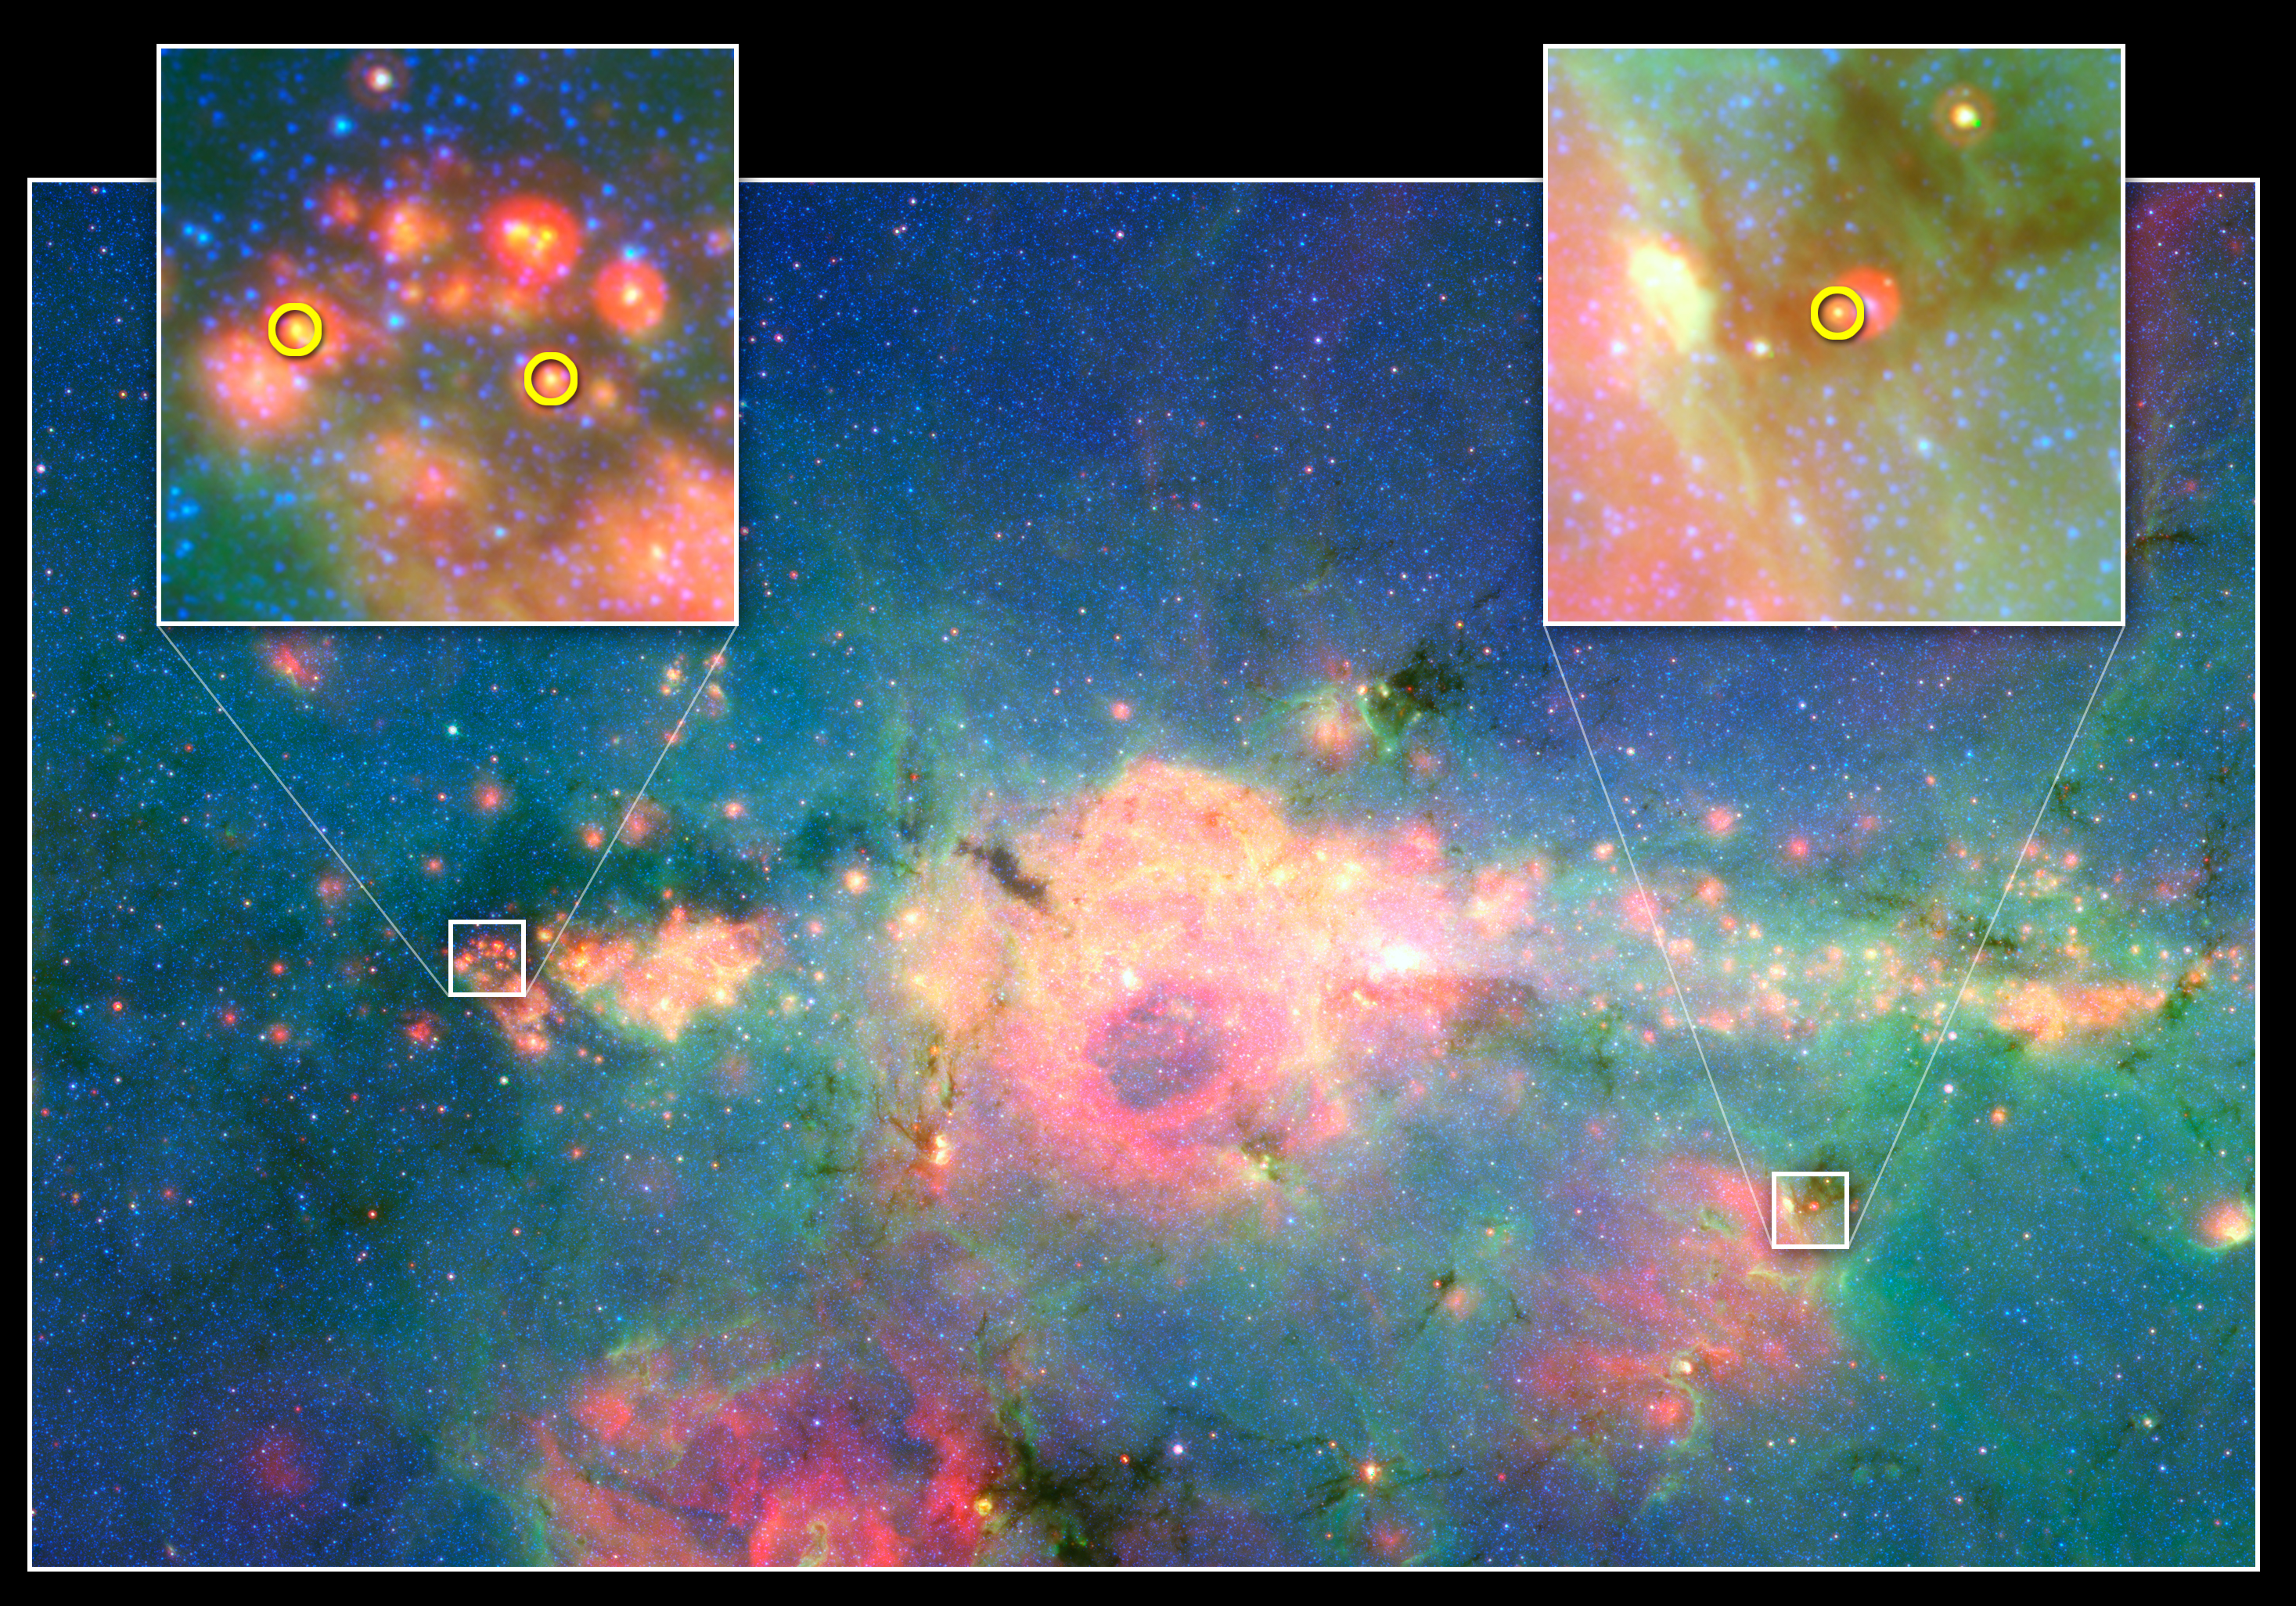

Baby Stars Finally Found in Jumbled Galactic Center

Poster Version

This infrared image from NASA’s Spitzer Space Telescope shows three baby stars in the bustling center of our Milky Way galaxy. The three stars are the first to be discovered in the region—previous attempts to find them were unsuccessful because there is so much dust standing between us and our galaxy’s core. Spitzer was able to find the newborns with its sharp infrared eyes, which can cut through dust.

The center of our galaxy is a hectic place. It’s stuffed with stars, gas and dust. Astronomers have long wondered how stars can form in such chaotic circumstances. While they have known that stars are born there, they weren’t able to see the stars forming until now. Astronomers plan to search for more newborn stars in the region, and ultimately learn more about stellar births at the center of the Milky Way.

Credit: NASA/JPL-Caltech